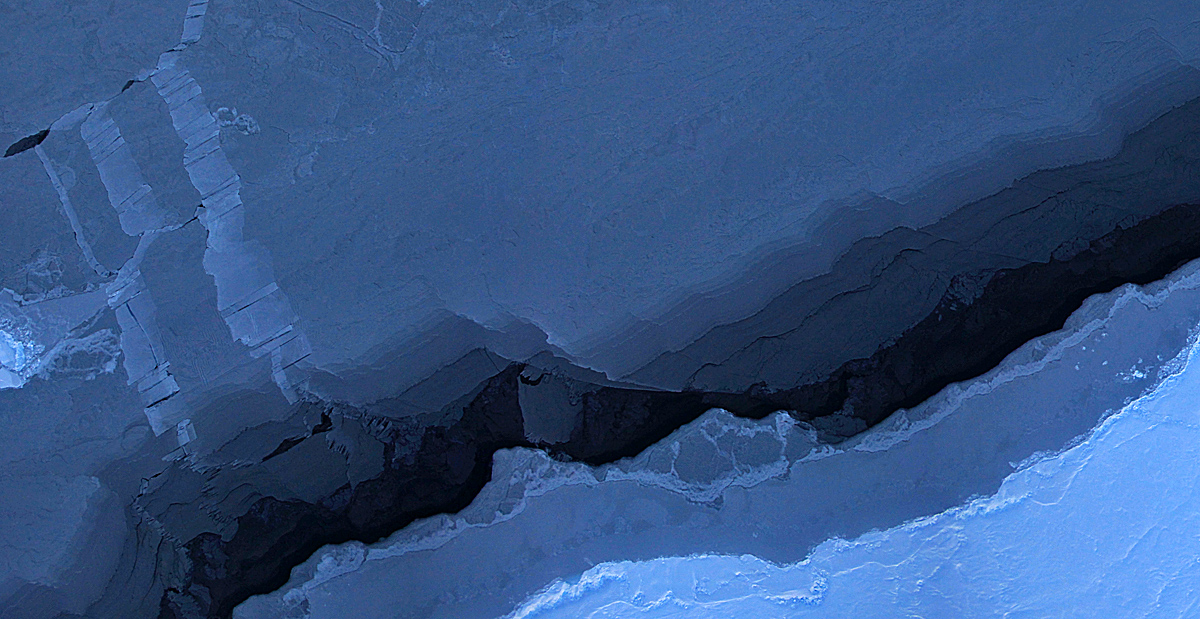

Blue Beaufort Sea Ice from Operation IceBridge

Mosaic image of sea ice in the Beaufort Sea created by the Digital Mapping System (DMS) instrument aboard the IceBridge P-3B. The dark area in the middle of the image is open water seen through a lead, or opening, in the ice. Light blue areas are thick sea ice and dark blue areas are thinner ice formed as water in the lead refreezes. Leads are formed when cracks develop in sea ice as it moves in response to wind and ocean currents. DMS uses a modified digital SLR camera that points down through a window in the underside of the plane, capturing roughly one frame per second. These images are then combined into an image mosaic using specialized computer software.

Credit: NASA/DMS